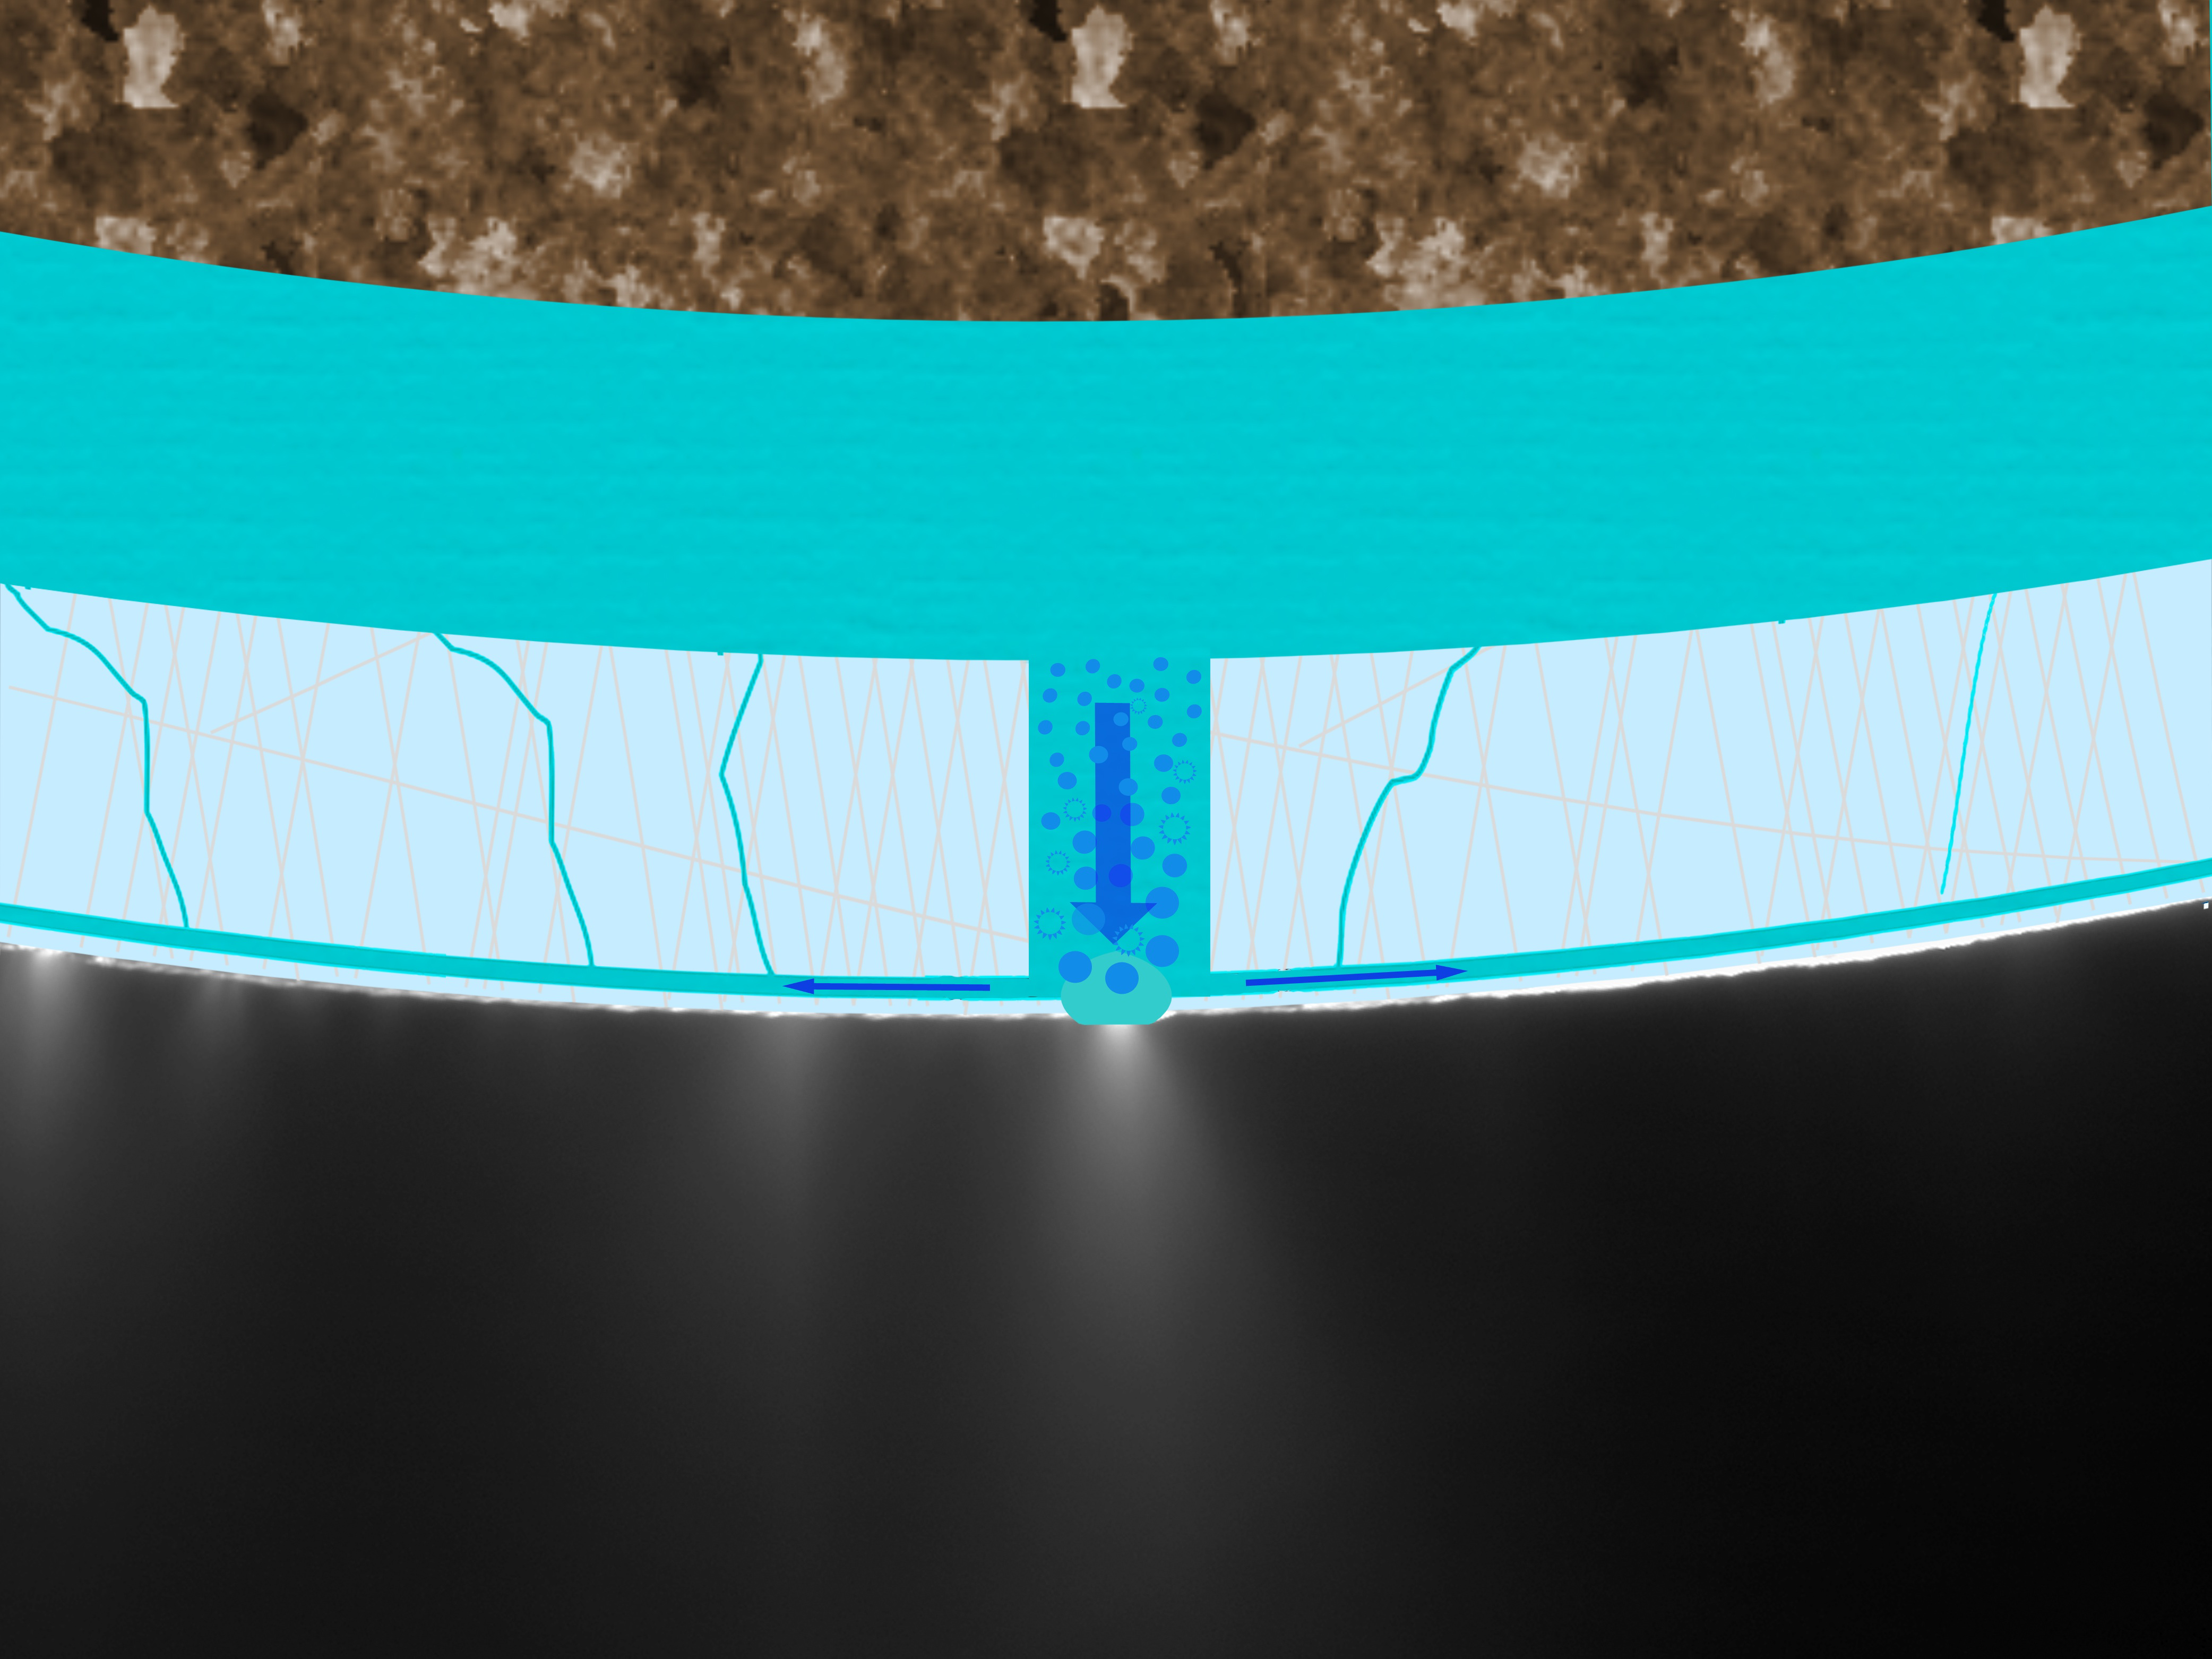

Proposed ‘Perrier’ Ocean for Enceladus

This image shows a new explanation for what feeds the mysterious jets spraying from the south polar region of Saturn’s moon Enceladus: a subsurface “Perrier” ocean of slightly bubbly seawater. The new model makes sense of data previously collected by NASA’s Cassini spacecraft. Cassini had detected sodium and potassium salts and carbonates indicative of a liquid, subsurface ocean. It had also found some organic particles and a large amount of heat flow over a small area. The “Perrier” ocean model appears to explain these phenomena.

This graphic is laid on top of a picture of the Enceladus jets taken by Cassini’s imaging cameras in November 2009. It shows bubbles in seawater traveling through a passage in the ice crust to feed a geyser. Seawater flows back down to the subsurface ocean through cracks in the ice.

The Cassini-Huygens mission is a cooperative project of NASA, the European Space Agency and the Italian Space Agency. The Jet Propulsion Laboratory, a division of the California Institute of Technology in Pasadena, manages the mission for NASA’s Science Mission Directorate in Washington.

Credit: NASA/JPL/Space Science Institute